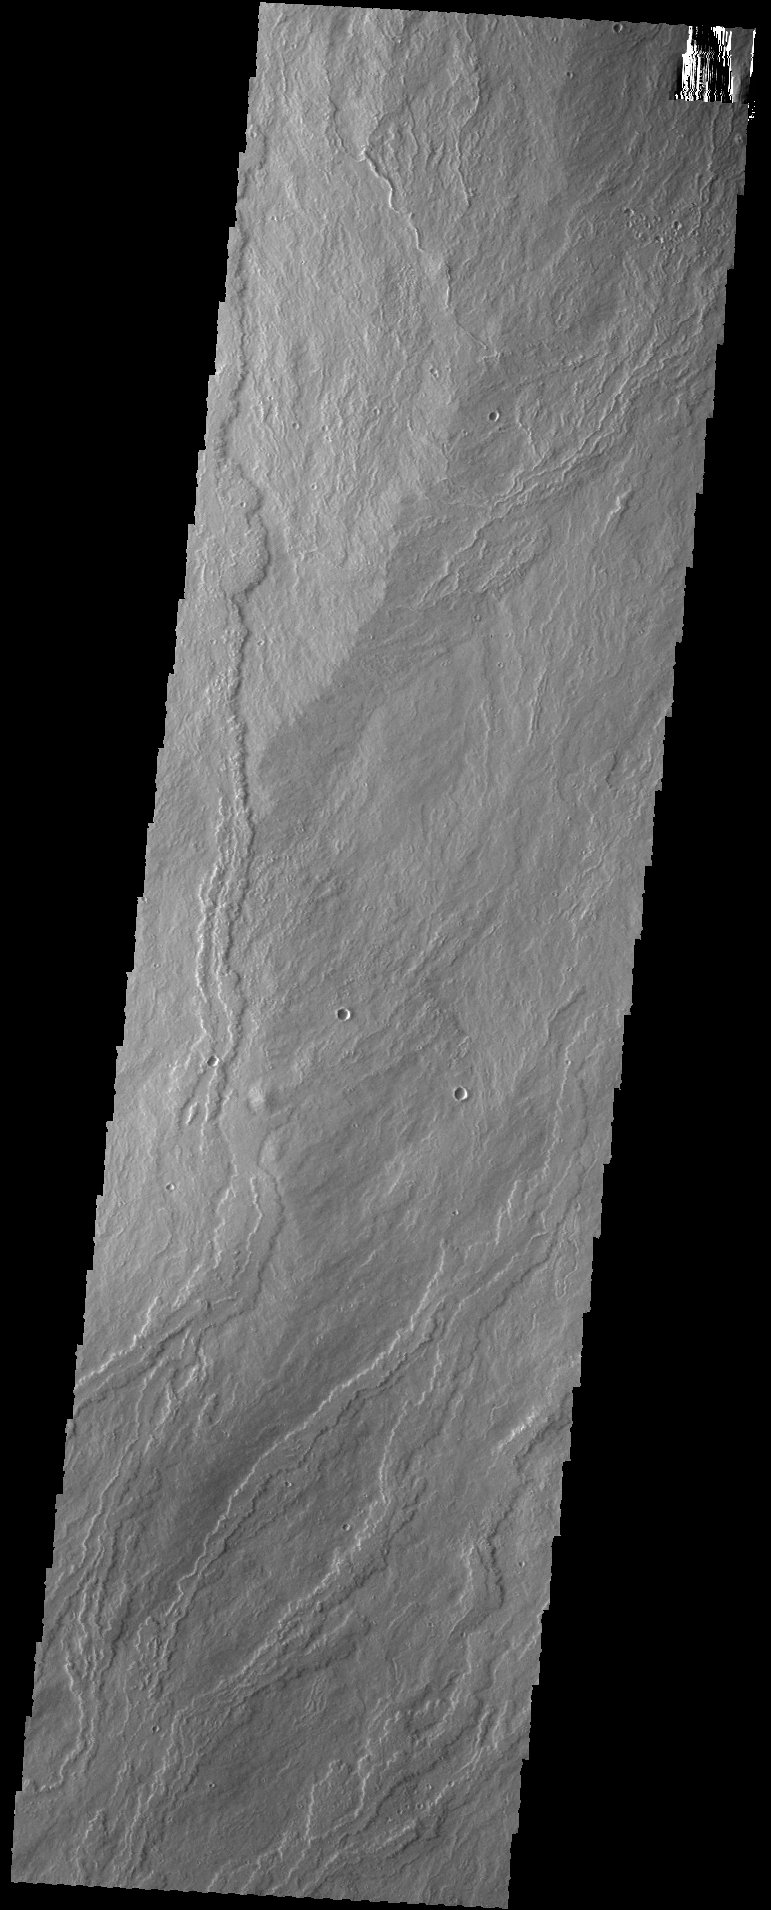

Ascraeus Mons

The lava flows in today’s VIS image are part of Ascraeus Mons.

Credit: NASA/JPL-Caltech/ASU